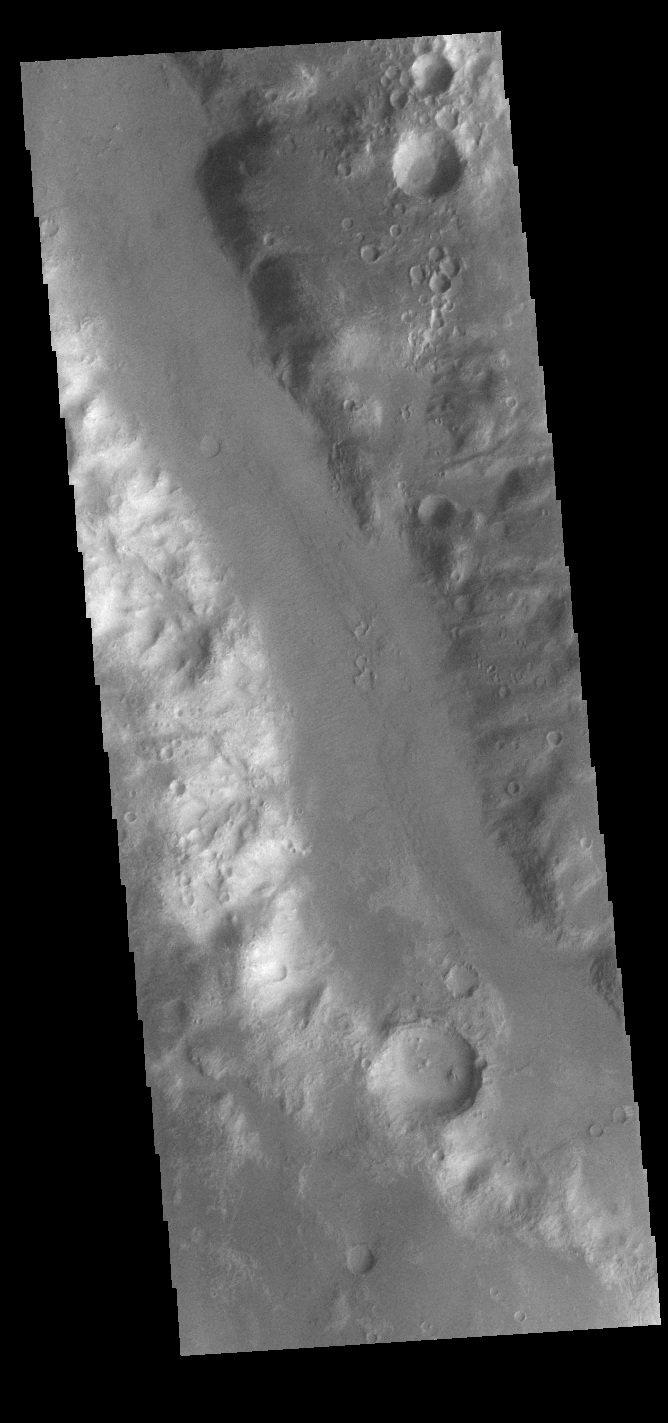

Uzboi Vallis

Today’s VIS image shows a small section of Uzboi Vallis. This valley system arises just north of Argyre Planitia and flows northward into Holden Crater. Uzboi Vallis is 366km long (227 miles).

Credit: NASA/JPL-Caltech/ASU